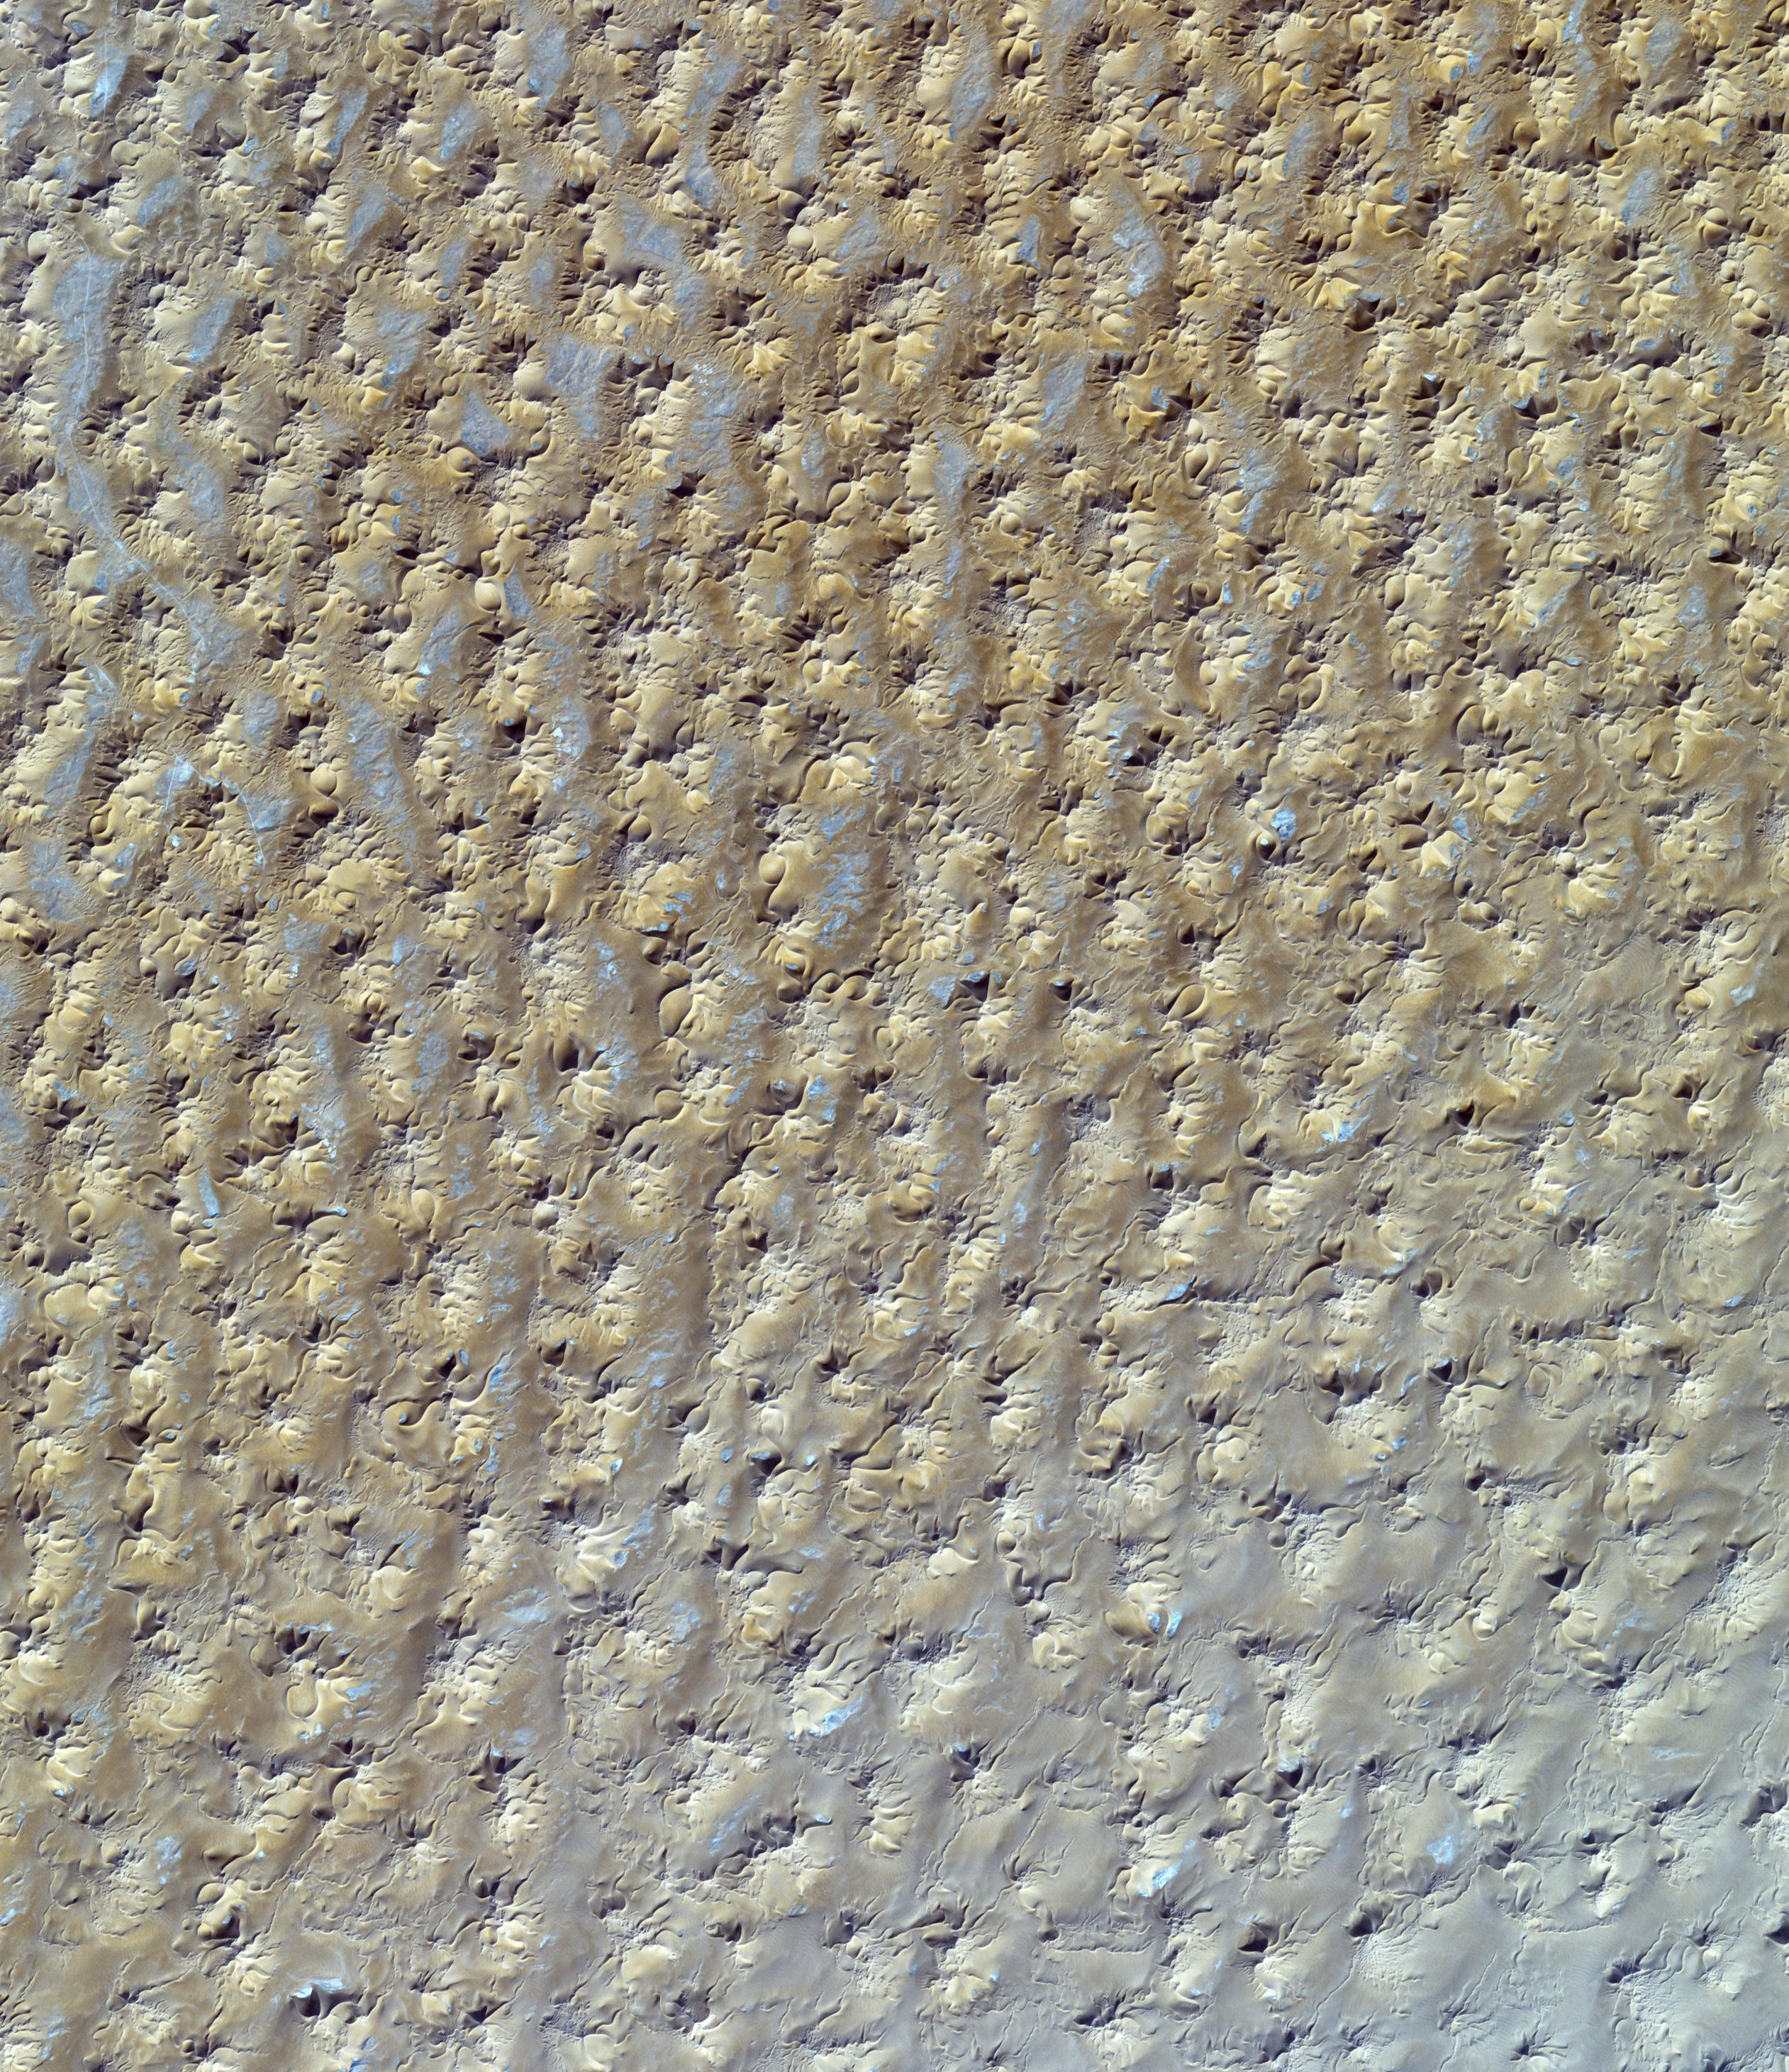

Star Dunes, Algeria

Radially symmetrical, star dunes are pyramidal sand mounds with slipfaces on three or more arms that radiate from the high center of the mound. They tend to accumulate in areas with multidirectional wind regimes. Star dunes grow upward rather than laterally. They dominate the Grand Erg Oriental of the Algerian Sahara, as depicted in this image acquired October 27, 2012. It covers an area of 37 x 43 km, and is located at 29.8 degrees north latitude, 7.9 degrees east longitude.

With its 14 spectral bands from the visible to the thermal infrared wavelength region and its high spatial resolution of 15 to 90 meters (about 50 to 300 feet), ASTER images Earth to map and monitor the changing surface of our planet. ASTER is one of five Earth-observing instruments launched Dec. 18, 1999, on Terra. The instrument was built by Japan’s Ministry of Economy, Trade and Industry. A joint U.S./Japan science team is responsible for validation and calibration of the instrument and data products.

The broad spectral coverage and high spectral resolution of ASTER provides scientists in numerous disciplines with critical information for surface mapping and monitoring of dynamic conditions and temporal change. Example applications are: monitoring glacial advances and retreats; monitoring potentially active volcanoes; identifying crop stress; determining cloud morphology and physical properties; wetlands evaluation; thermal pollution monitoring; coral reef degradation; surface temperature mapping of soils and geology; and measuring surface heat balance.

The U.S. science team is located at NASA’s Jet Propulsion Laboratory, Pasadena, Calif. The Terra mission is part of NASA’s Science Mission Directorate, Washington, D.C.

Credit: NASA/GSFC/METI/ERSDAC/JAROS, and U.S./Japan ASTER Science Team